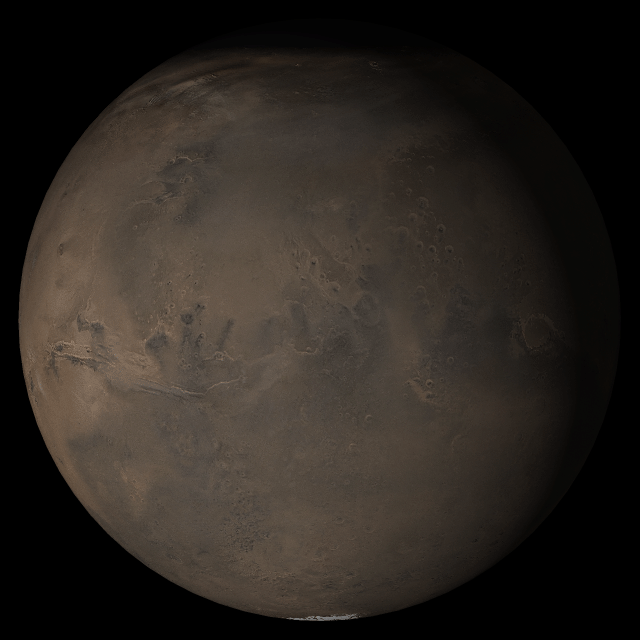

Mars at Ls 288°: Acidalia/Mare Erythraeum

13 September 2005
This picture is a composite of Mars Global Surveyor (MGS) Mars Orbiter Camera (MOC) daily global images acquired at Ls 288° during a previous Mars year. This month, Mars looks similar, as Ls 288° occurs in mid-September 2005. The picture shows the Acidalia/Mare Erythraeum face of Mars. Over the course of the month, additional faces of Mars as it appears at this time of year are being posted for MOC Picture of the Day. Ls, solar longitude, is a measure of the time of year on Mars. Mars travels 360° around the Sun in 1 Mars year. The year begins at Ls 0°, the start of northern spring and southern autumn.

Season: Northern Winter/Southern Summer

Credit: NASA/JPL/Malin Space Science Systems